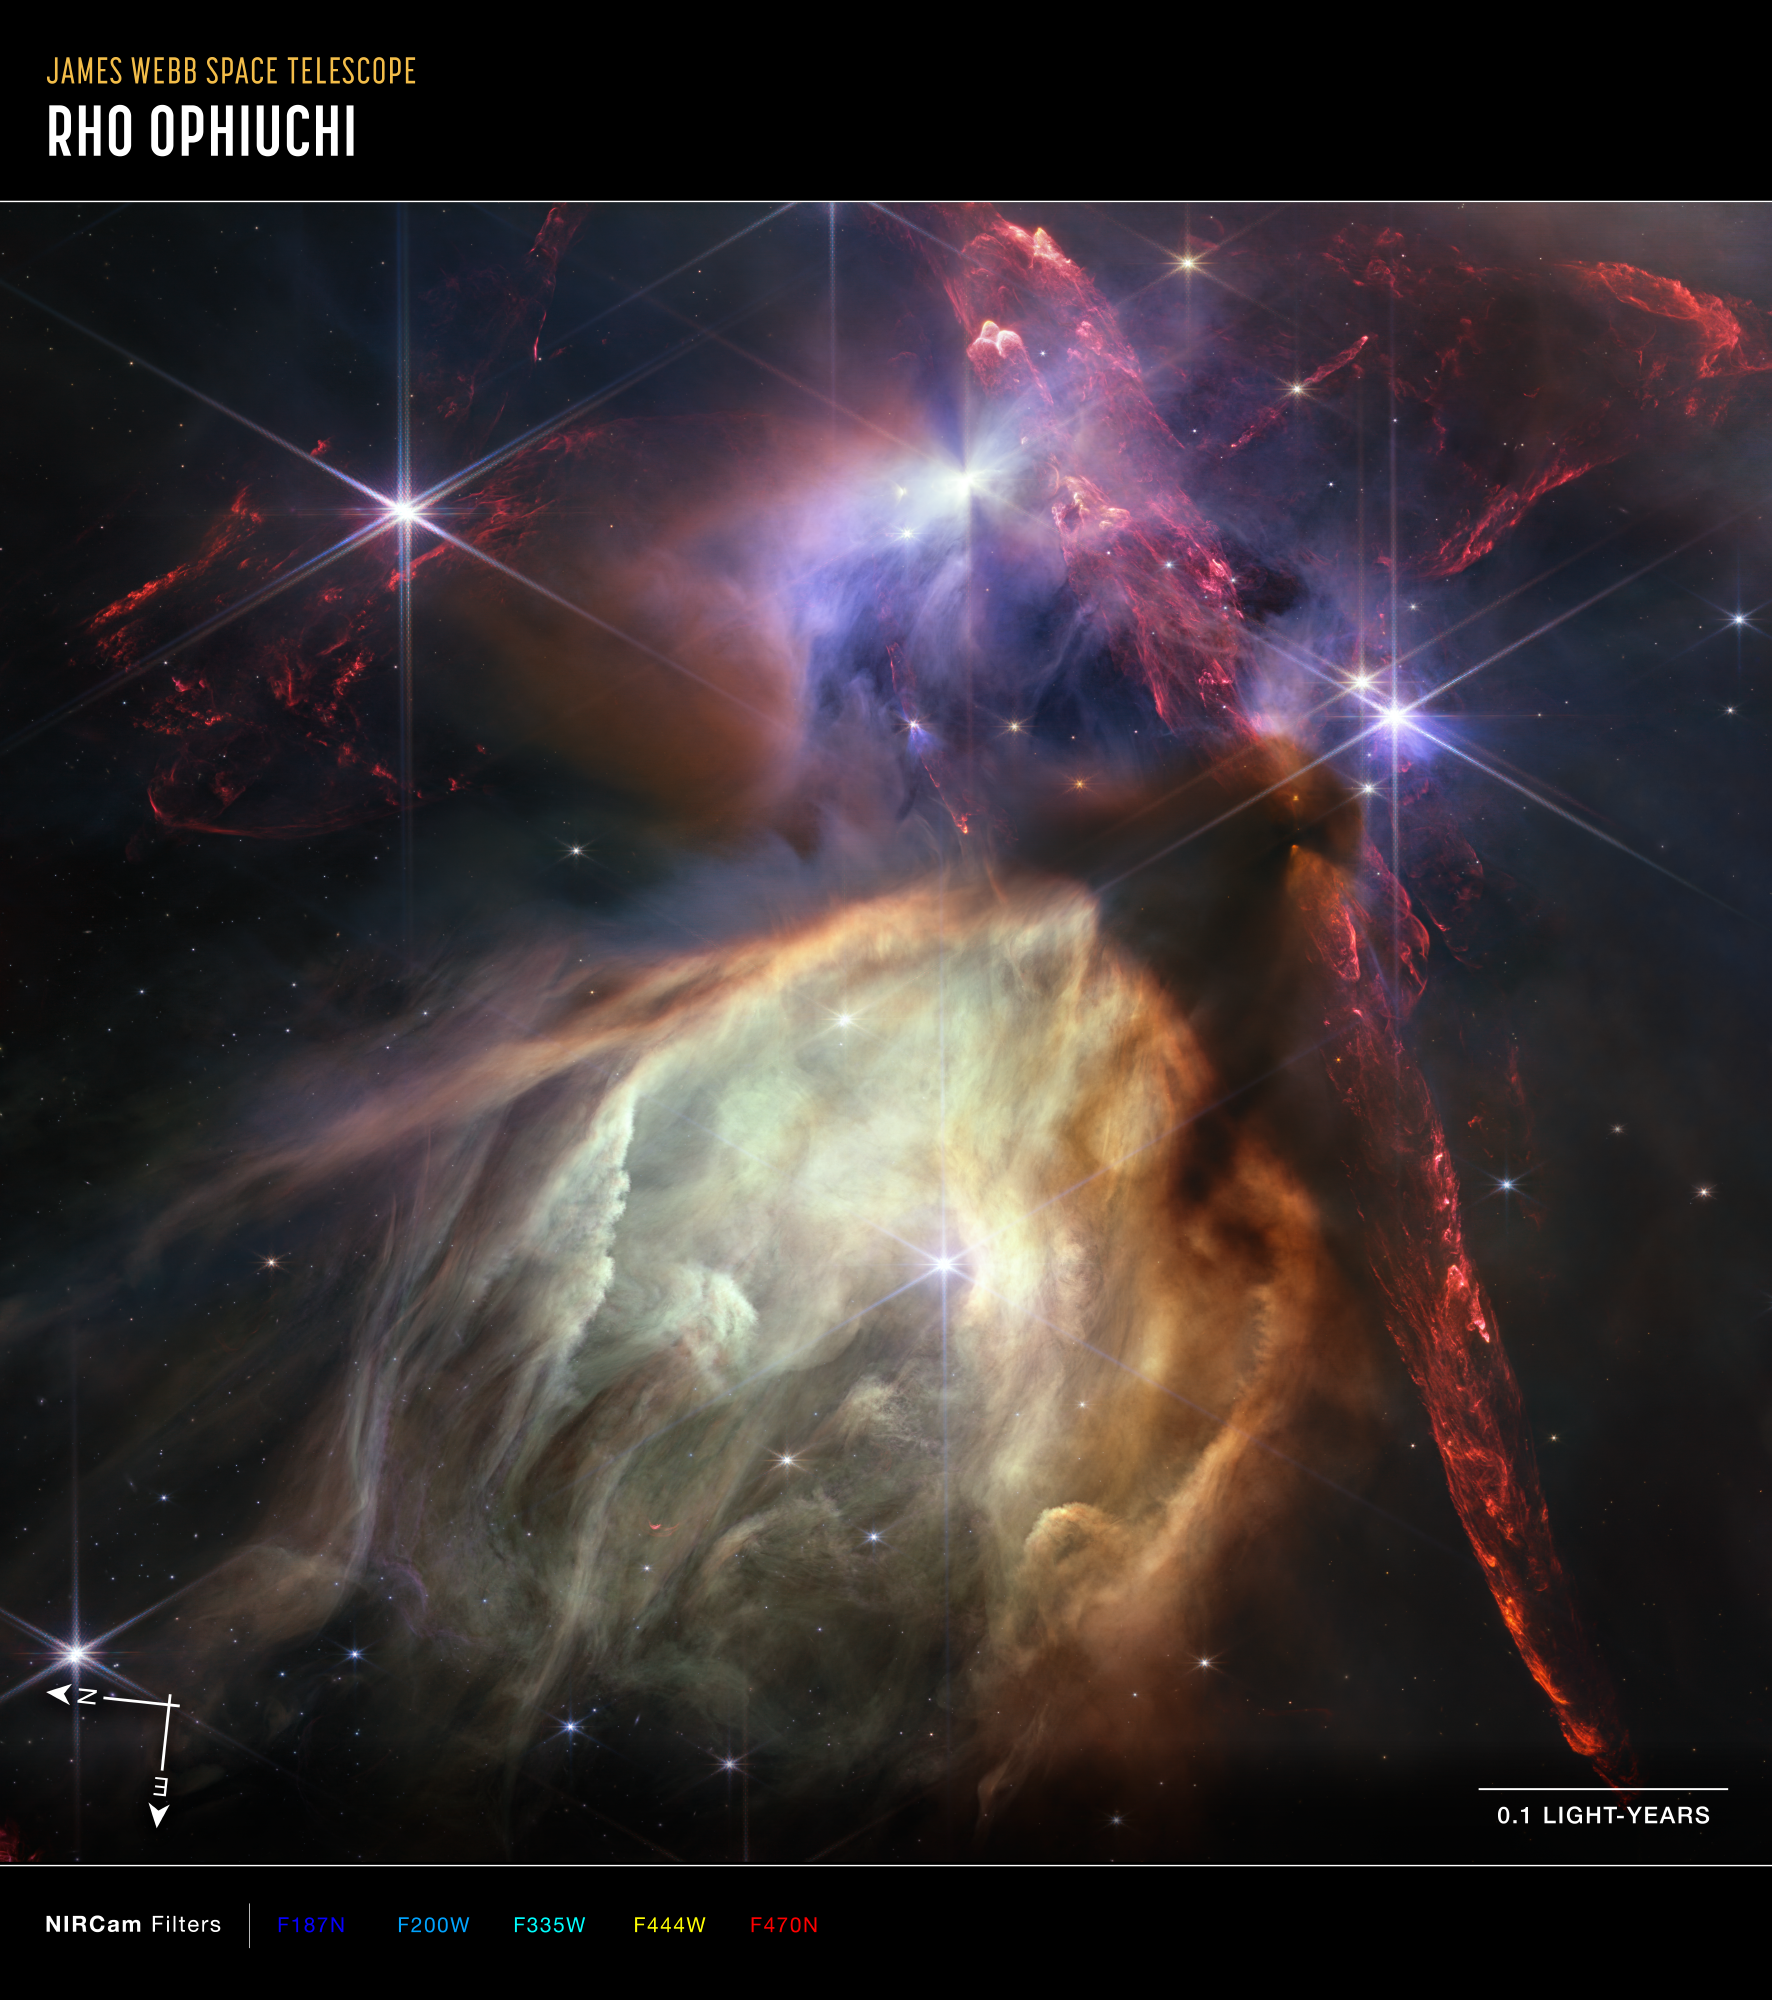

Rho Ophiuchi (NIRCam Compass Image)

Image of star formation in the Rho Ophiuchi cloud complex, with compass arrows, scale bar, and color key for reference.

The north and east compass arrows show the orientation of the image on the sky. Note that the relationship between north and east on the sky (as seen from below) is flipped relative to direction arrows on a map of the ground (as seen from above).

The color key shows which filters from Webb’s NIRCam (Near-Infrared Camera) instrument were used when collecting the light. The color of each filter name is the visible light color used to represent the infrared light that passes through that filter.

Read the full image caption.

Credit: Image: NASA, ESA, CSA, STScI, Klaus Pontoppidan (STScI); Image Processing: Alyssa Pagan (STScI)